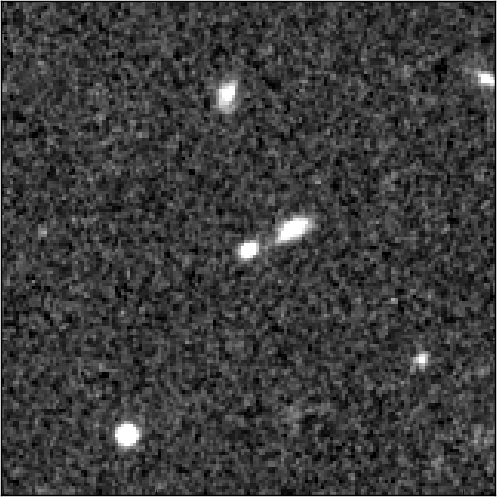

SN UDS10Wil with Host Galaxy

Object Name: Supernova Wilson, SN UDS10Wil
Object Description: Type Ia Supernova
Instrument: HST/WFC3/IR
Filters: F125W (J) and F160W (H)

Compass and Scale Compass and Scale An astronomical image with a scale that shows how large an object is on the sky, a compass that shows how the object is oriented on the sky, and the filters with which the image was made.

Credit: NASA, ESA, A. Riess (STScI and JHU), and D. Jones and S. Rodney (JHU)